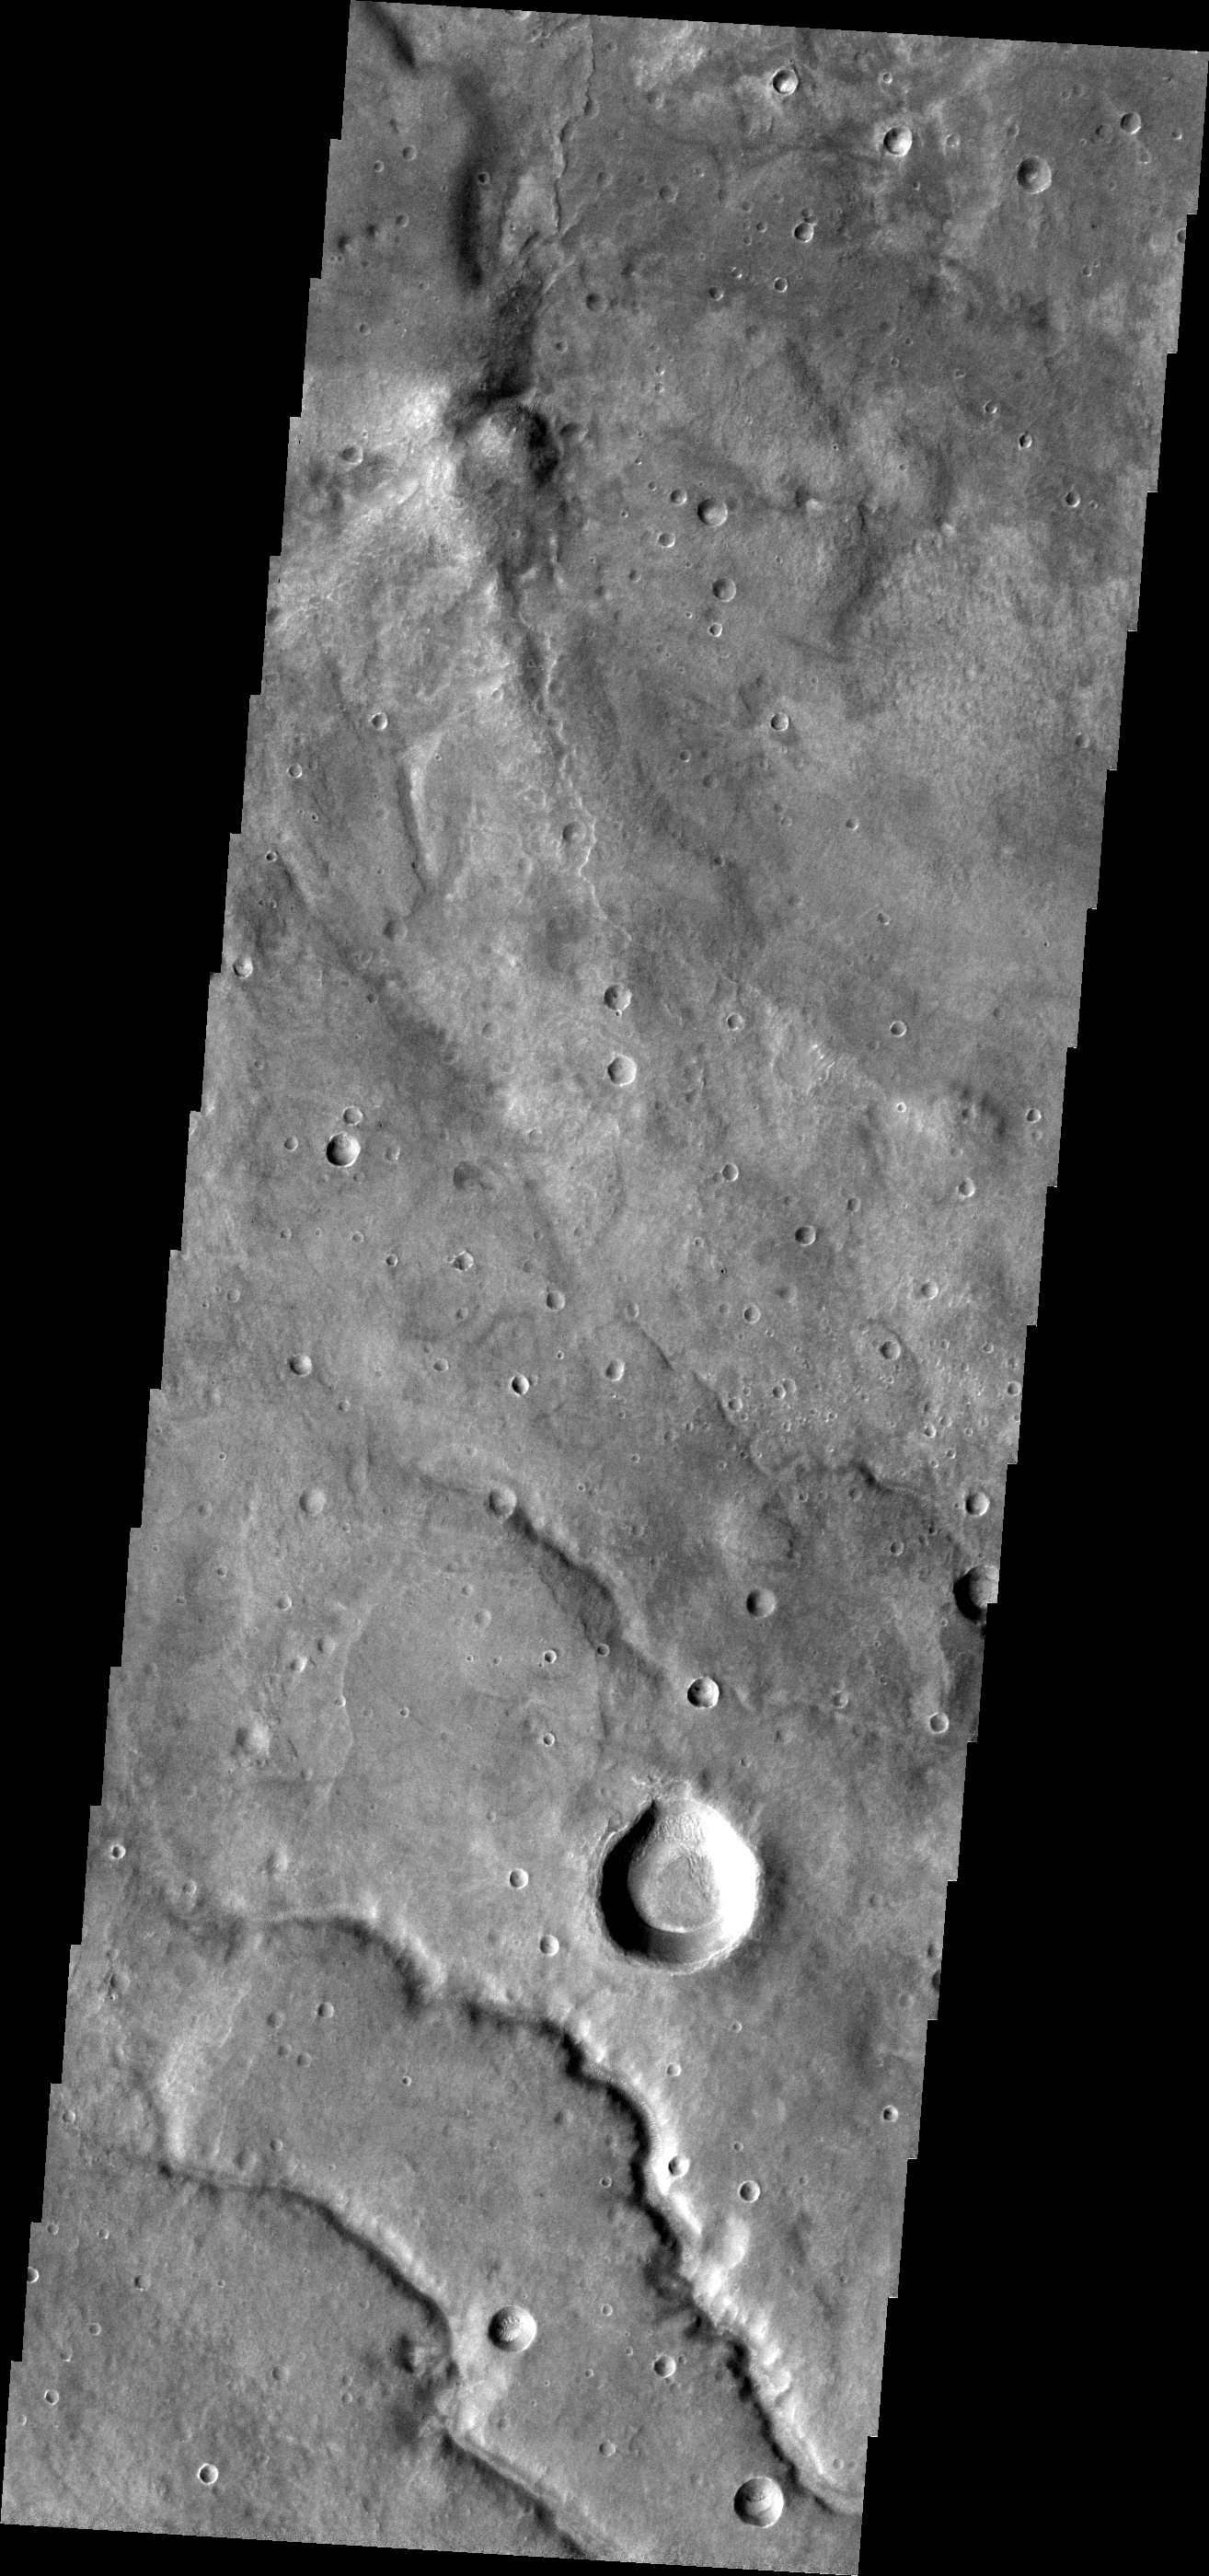

Channels

The channels in this VIS image are draining from Coracis Fossae toward Bosporos Planum.

Credit: NASA/JPL-Caltech/ASU